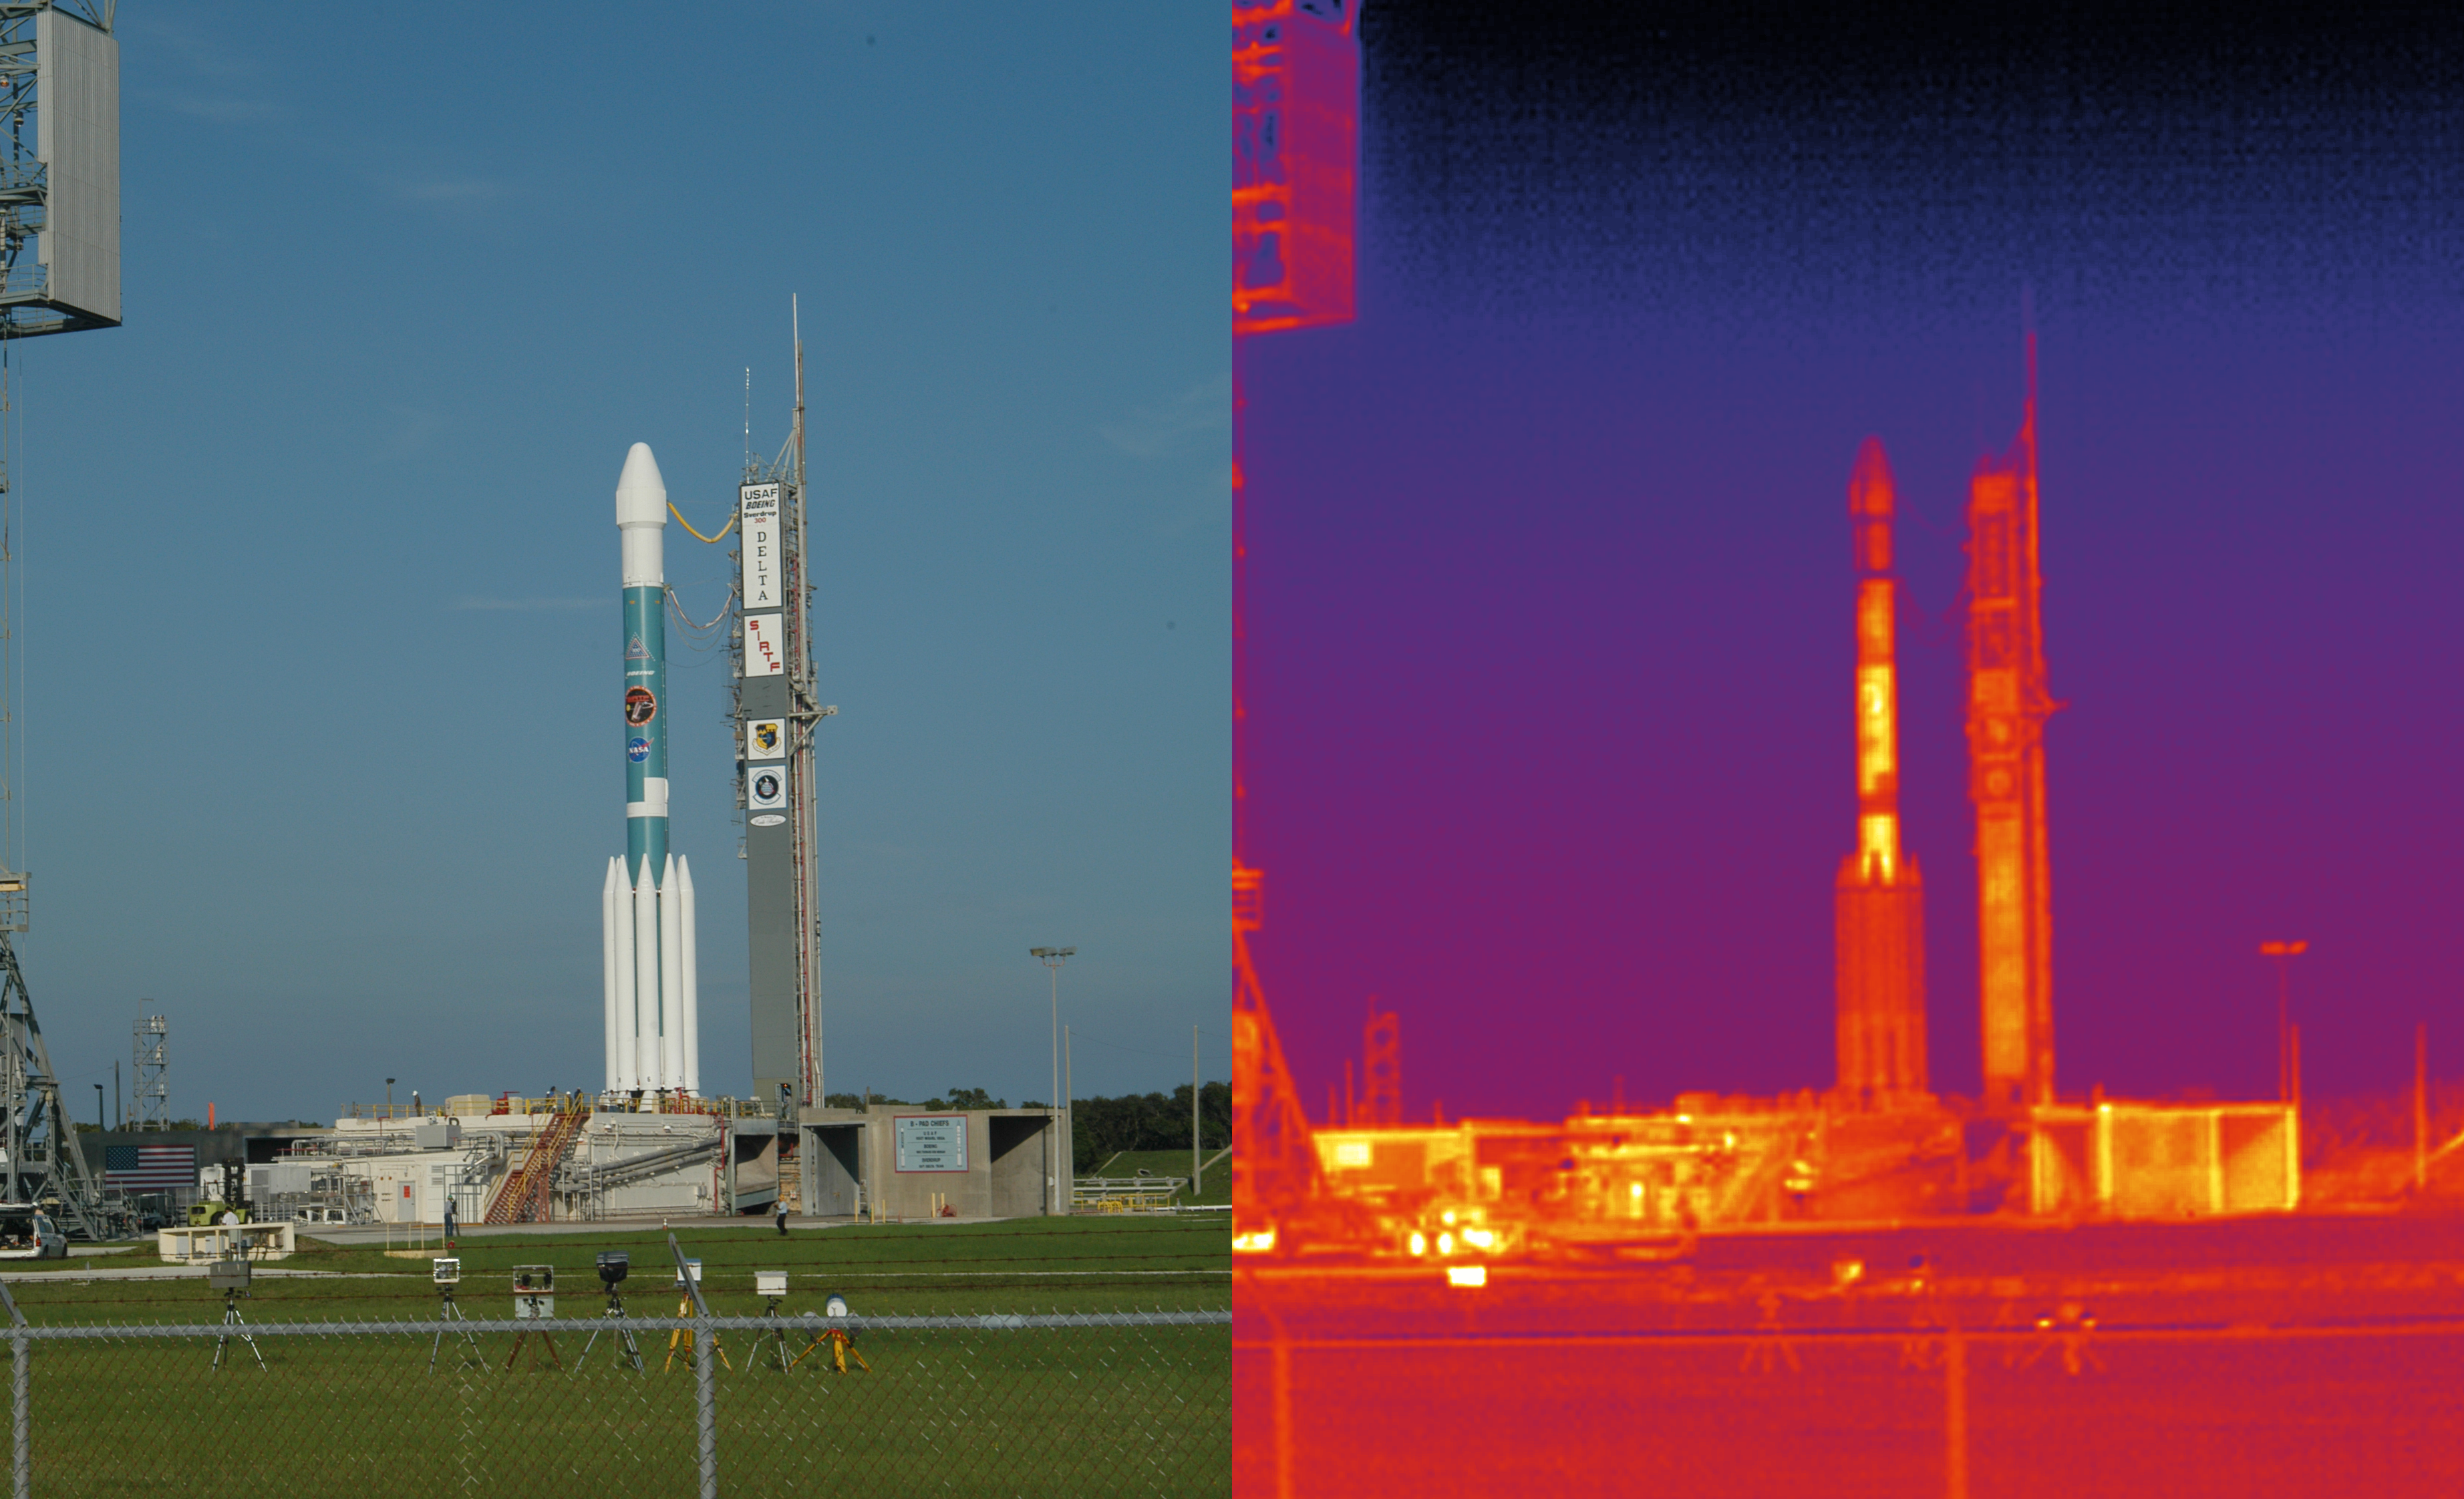

Delta II in Visible and Infrared

Seen the day before it was launched, the Delta II rocket that launched the Spitzer Space Telescope in visible and infrared light.

Credit: NASA/JPL-Caltech/R. Hurt (SSC)